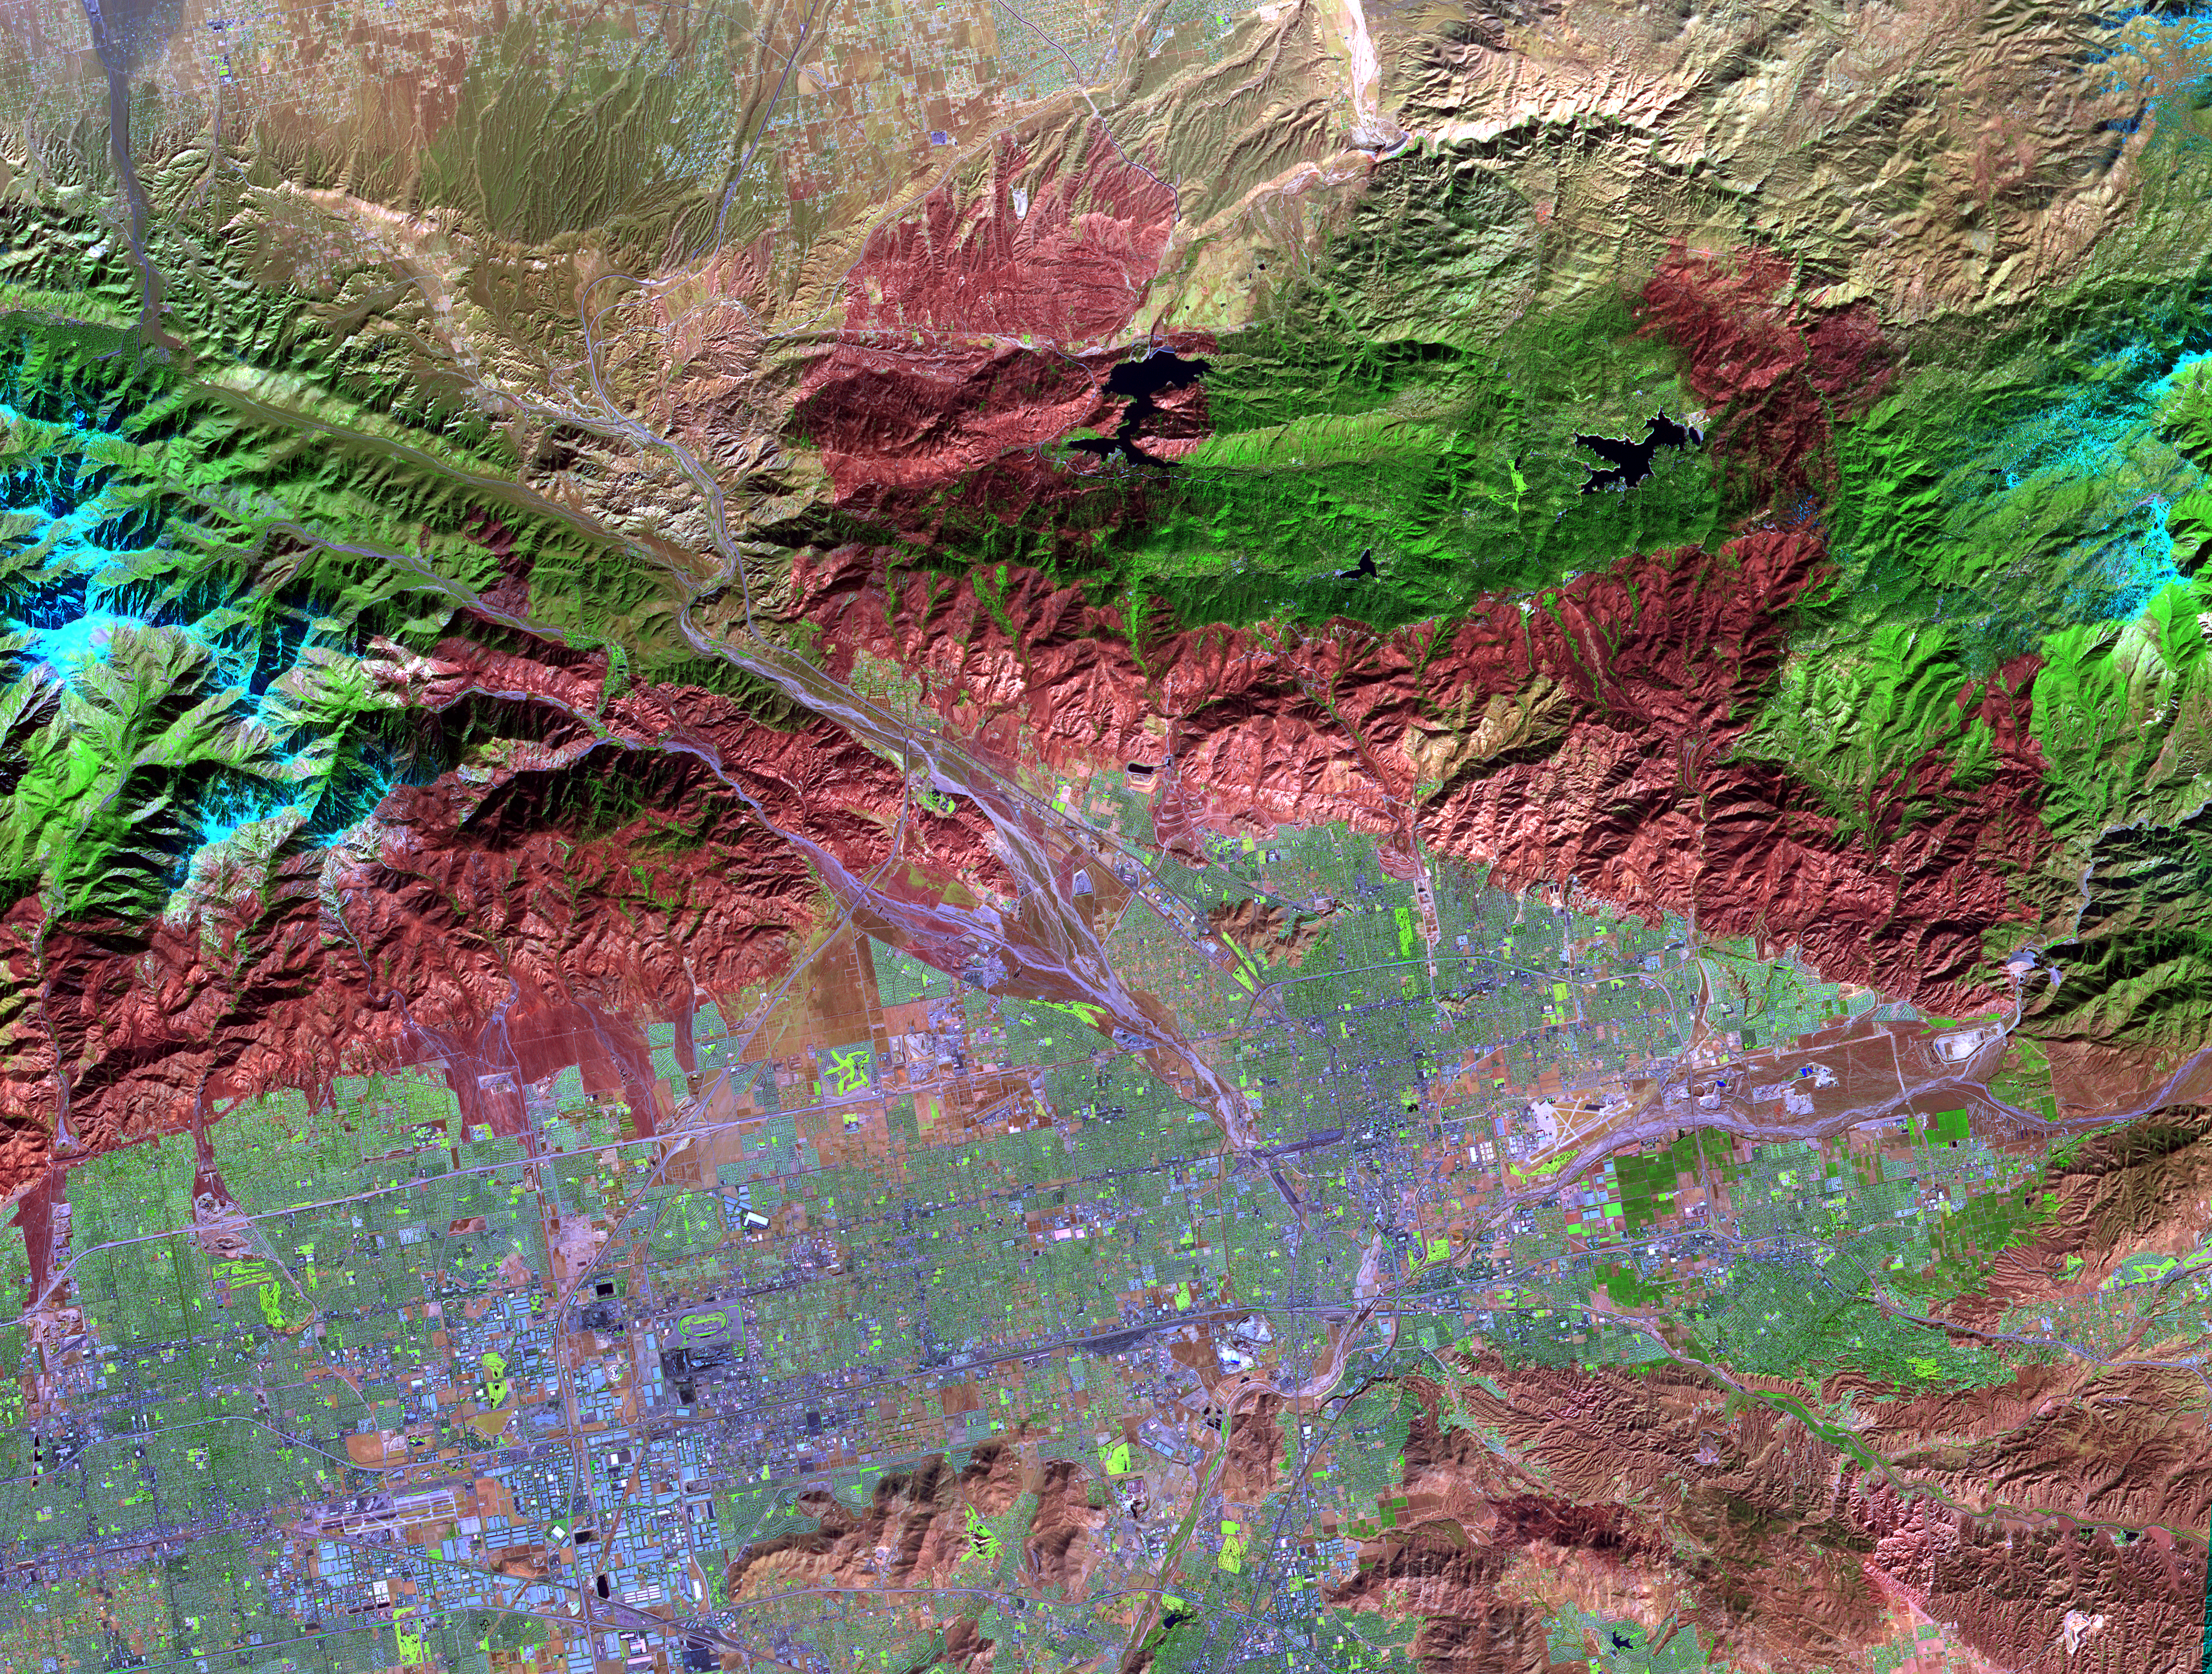

Old Fire/Grand Prix Fire, California

On November 18, 2003, the Advanced Spaceborne Thermal Emission and Reflection Radiometer (ASTER) on NASA’s Terra satellite acquired this image of the Old Fire/Grand Prix fire east of Los Angeles. The image is being processed by NASA’s Wildfire Response Team and will be sent to the United States Department of Agriculture’s Forest Service Remote Sensing Applications Center (RSAC) which provides interpretation services to Burned Area Emergency Response (BAER) teams to assist in mapping the severity of the burned areas. The image combines data from the visible and infrared wavelength regions to highlight the burned areas.

With its 14 spectral bands from the visible to the thermal infrared wavelength region, and its high spatial resolution of 15 to 90 meters (about 50 to 300 feet), ASTER images Earth to map and monitor the changing surface of our planet.

ASTER is one of five Earth-observing instruments launched December 18, 1999, on NASA’s Terra satellite. The instrument was built by Japan’s Ministry of Economy, Trade and Industry. A joint U.S./Japan science team is responsible for validation and calibration of the instrument and the data products.

The broad spectral coverage and high spectral resolution of ASTER provides scientists in numerous disciplines with critical information for surface mapping, and monitoring of dynamic conditions and temporal change. Example applications are: monitoring glacial advances and retreats; monitoring potentially active volcanoes; identifying crop stress; determining cloud morphology and physical properties; wetlands evaluation; thermal pollution monitoring; coral reef degradation; surface temperature mapping of soils and geology; and measuring surface heat balance.

Michael Abrams at NASA’s Jet Propulsion Laboratory (JPL), Pasadena, Calif., is the U.S. science team leader; Bjorn Eng of JPL is the project manager. The Terra mission is part of NASA’s Earth Science Enterprise, a long- term research effort dedicated to understanding the Earth as an integrated system and applying Earth System Science to improve prediction of climate, weather, and natural hazards using the unique vantage point of space.

Size: 60 by 45 kilometers ( 37.5 by 28.1 miles)
Location: 34.5 degrees North latitude, 117.1 degrees West longitude
Orientation: North at top
Image Data: ASTER bands 1, 3, and 4
Original Data Resolution: 15 meters (49.2 feet)
Date Acquired: November 18, 2003

Credit: NASA/GSFC/METI/ERSDAC/JAROS, and U.S./Japan ASTER Science Team